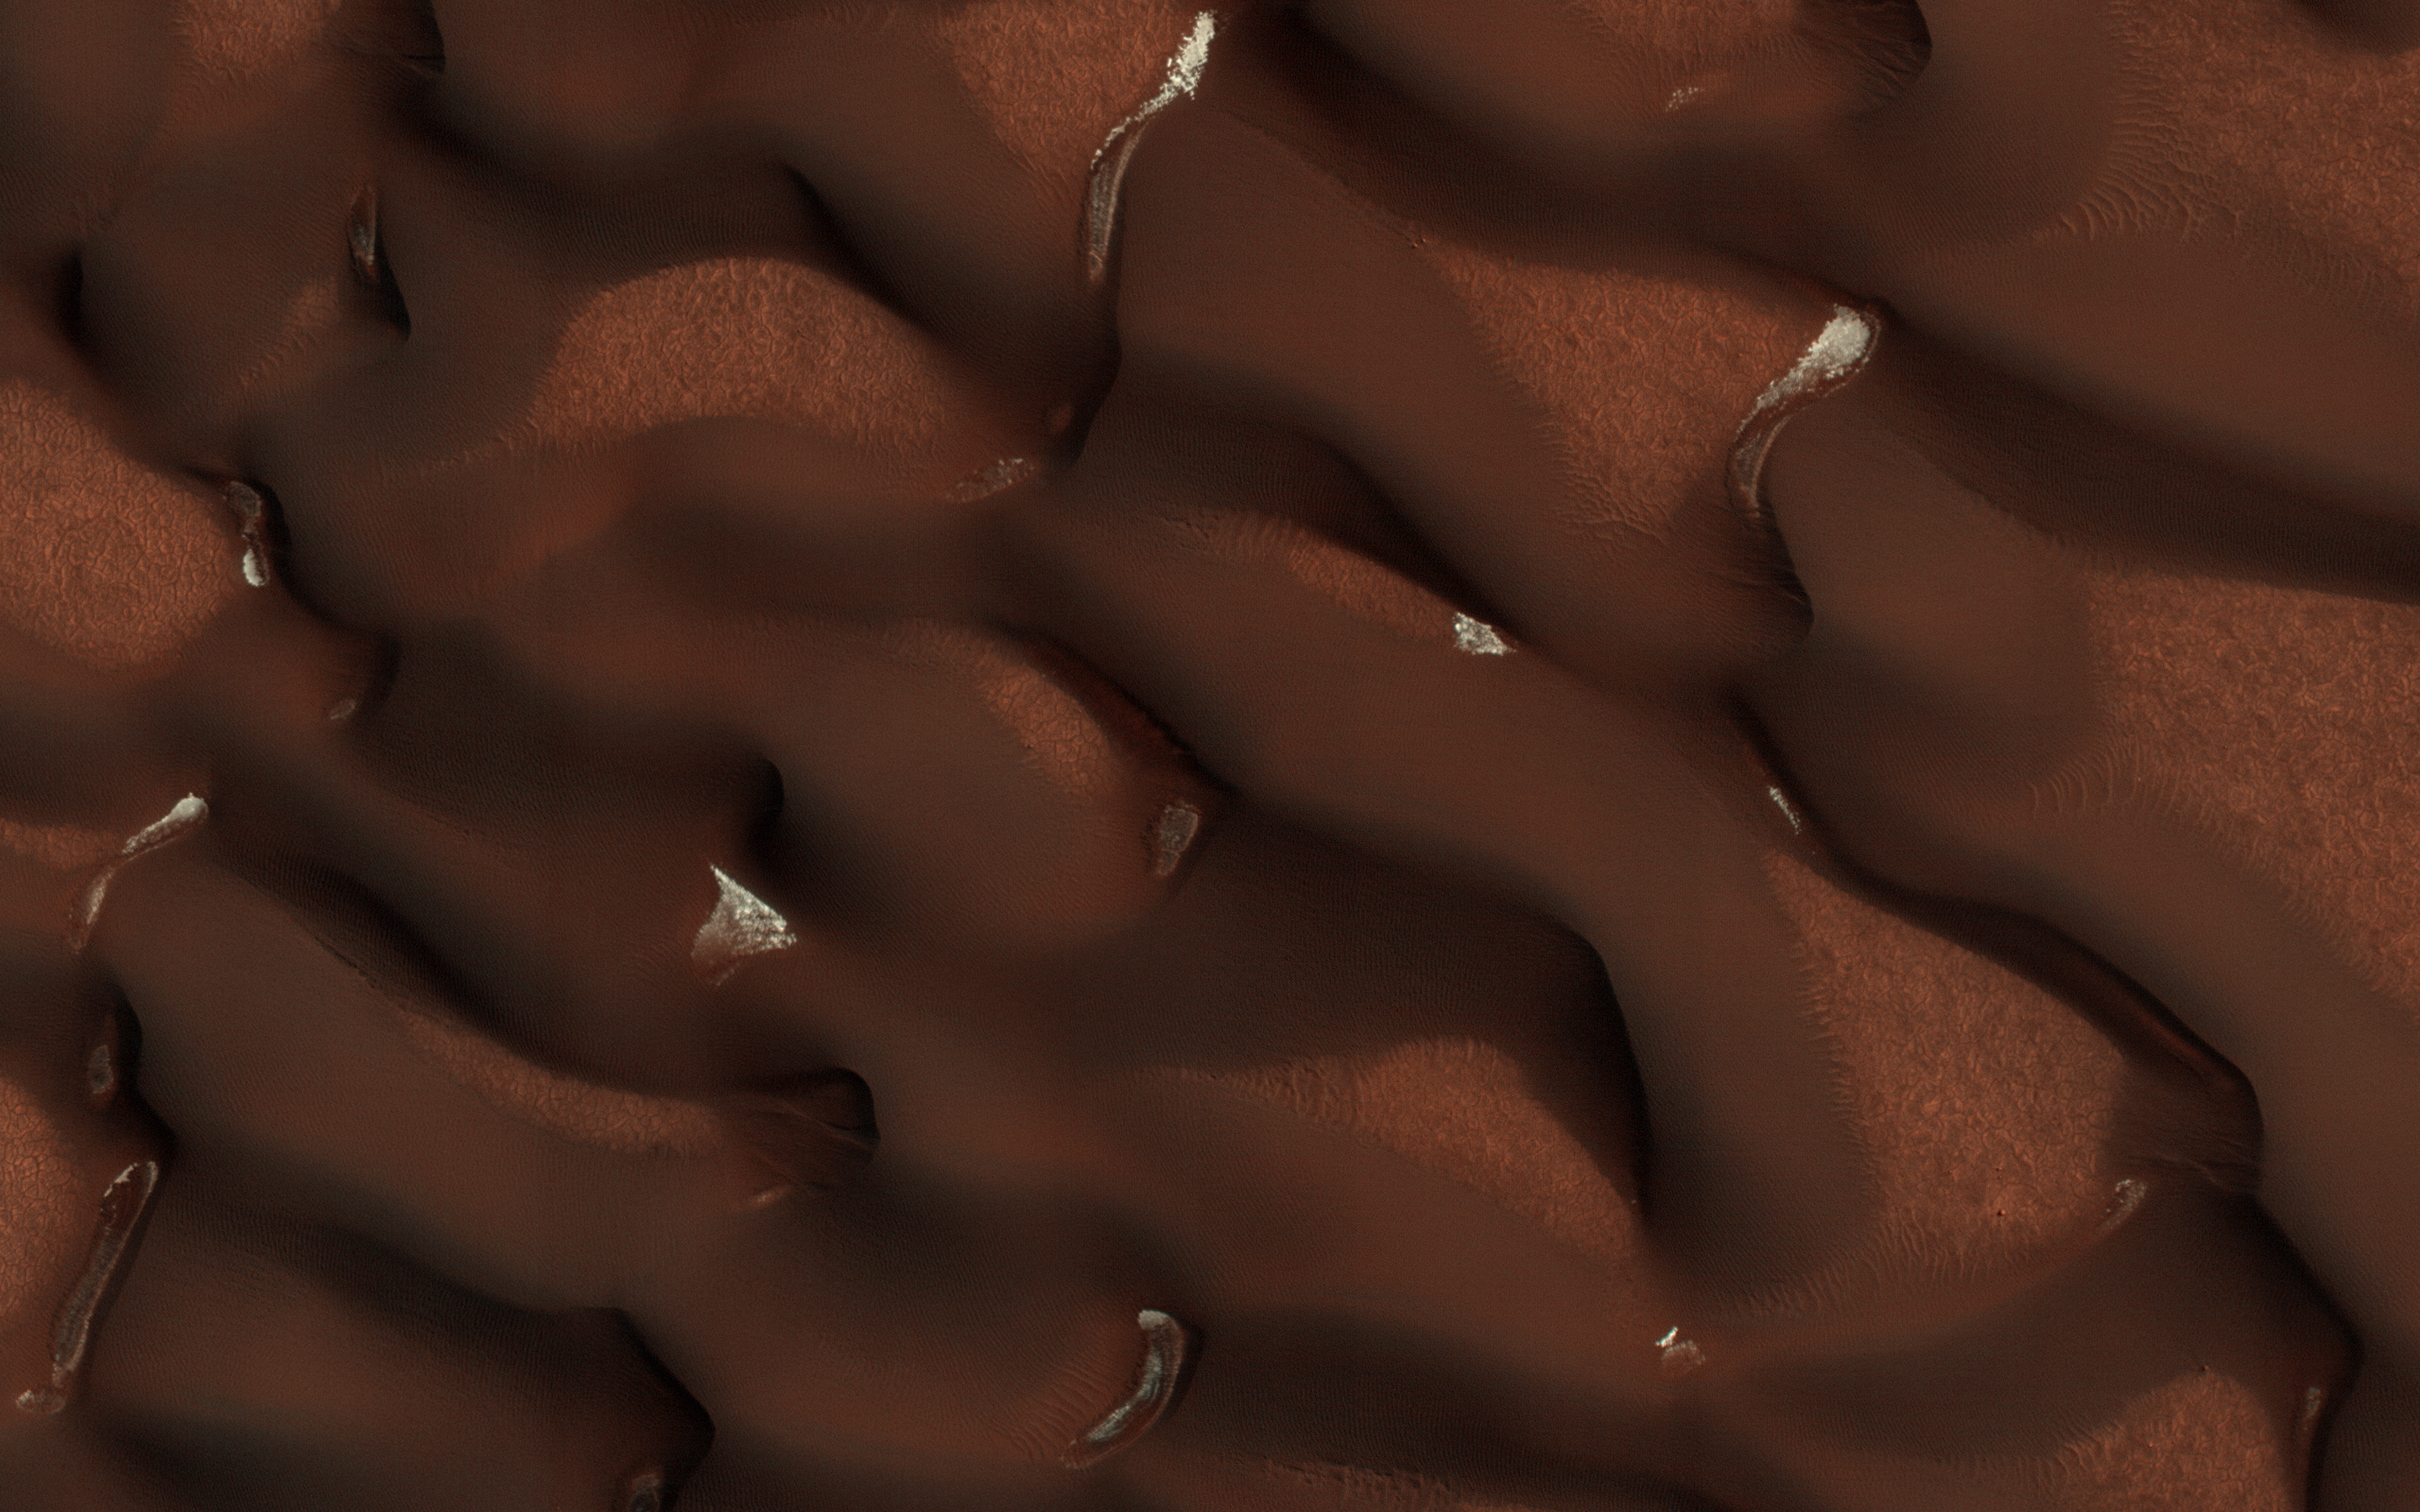

Patches of Snow

The map is projected here at a scale of 25 centimeters (9.8 inches) per pixel. [The original image scale is 33.3 centimeters (13.1 inches) per pixel (with 1 x 1 binning); objects on the order of 100 centimeters (39.4 inches) across are resolved.] North is up.
In early Martian summer, at the time NASA’s Mars Reconnaissance Orbiter (MRO) acquired this image, the dunes are almost free of their seasonal ice cover. Only pockets of ice protected in the shade most of the day remain.

The North Pole of Mars is surrounded by a vast sea of sand dunes. In this dune field, the dunes are covered by a seasonal cap of dry ice in the winter.

This is a stereo pair with ESP_053377_2570.

The University of Arizona, Tucson, operates HiRISE, which was built by Ball Aerospace & Technologies Corp., Boulder, Colorado. NASA’s Jet Propulsion Laboratory, a division of Caltech in Pasadena, California, manages the Mars Reconnaissance Orbiter Project for NASA’s Science Mission Directorate, Washington.

Credit: NASA/JPL-Caltech/Univ. of Arizona